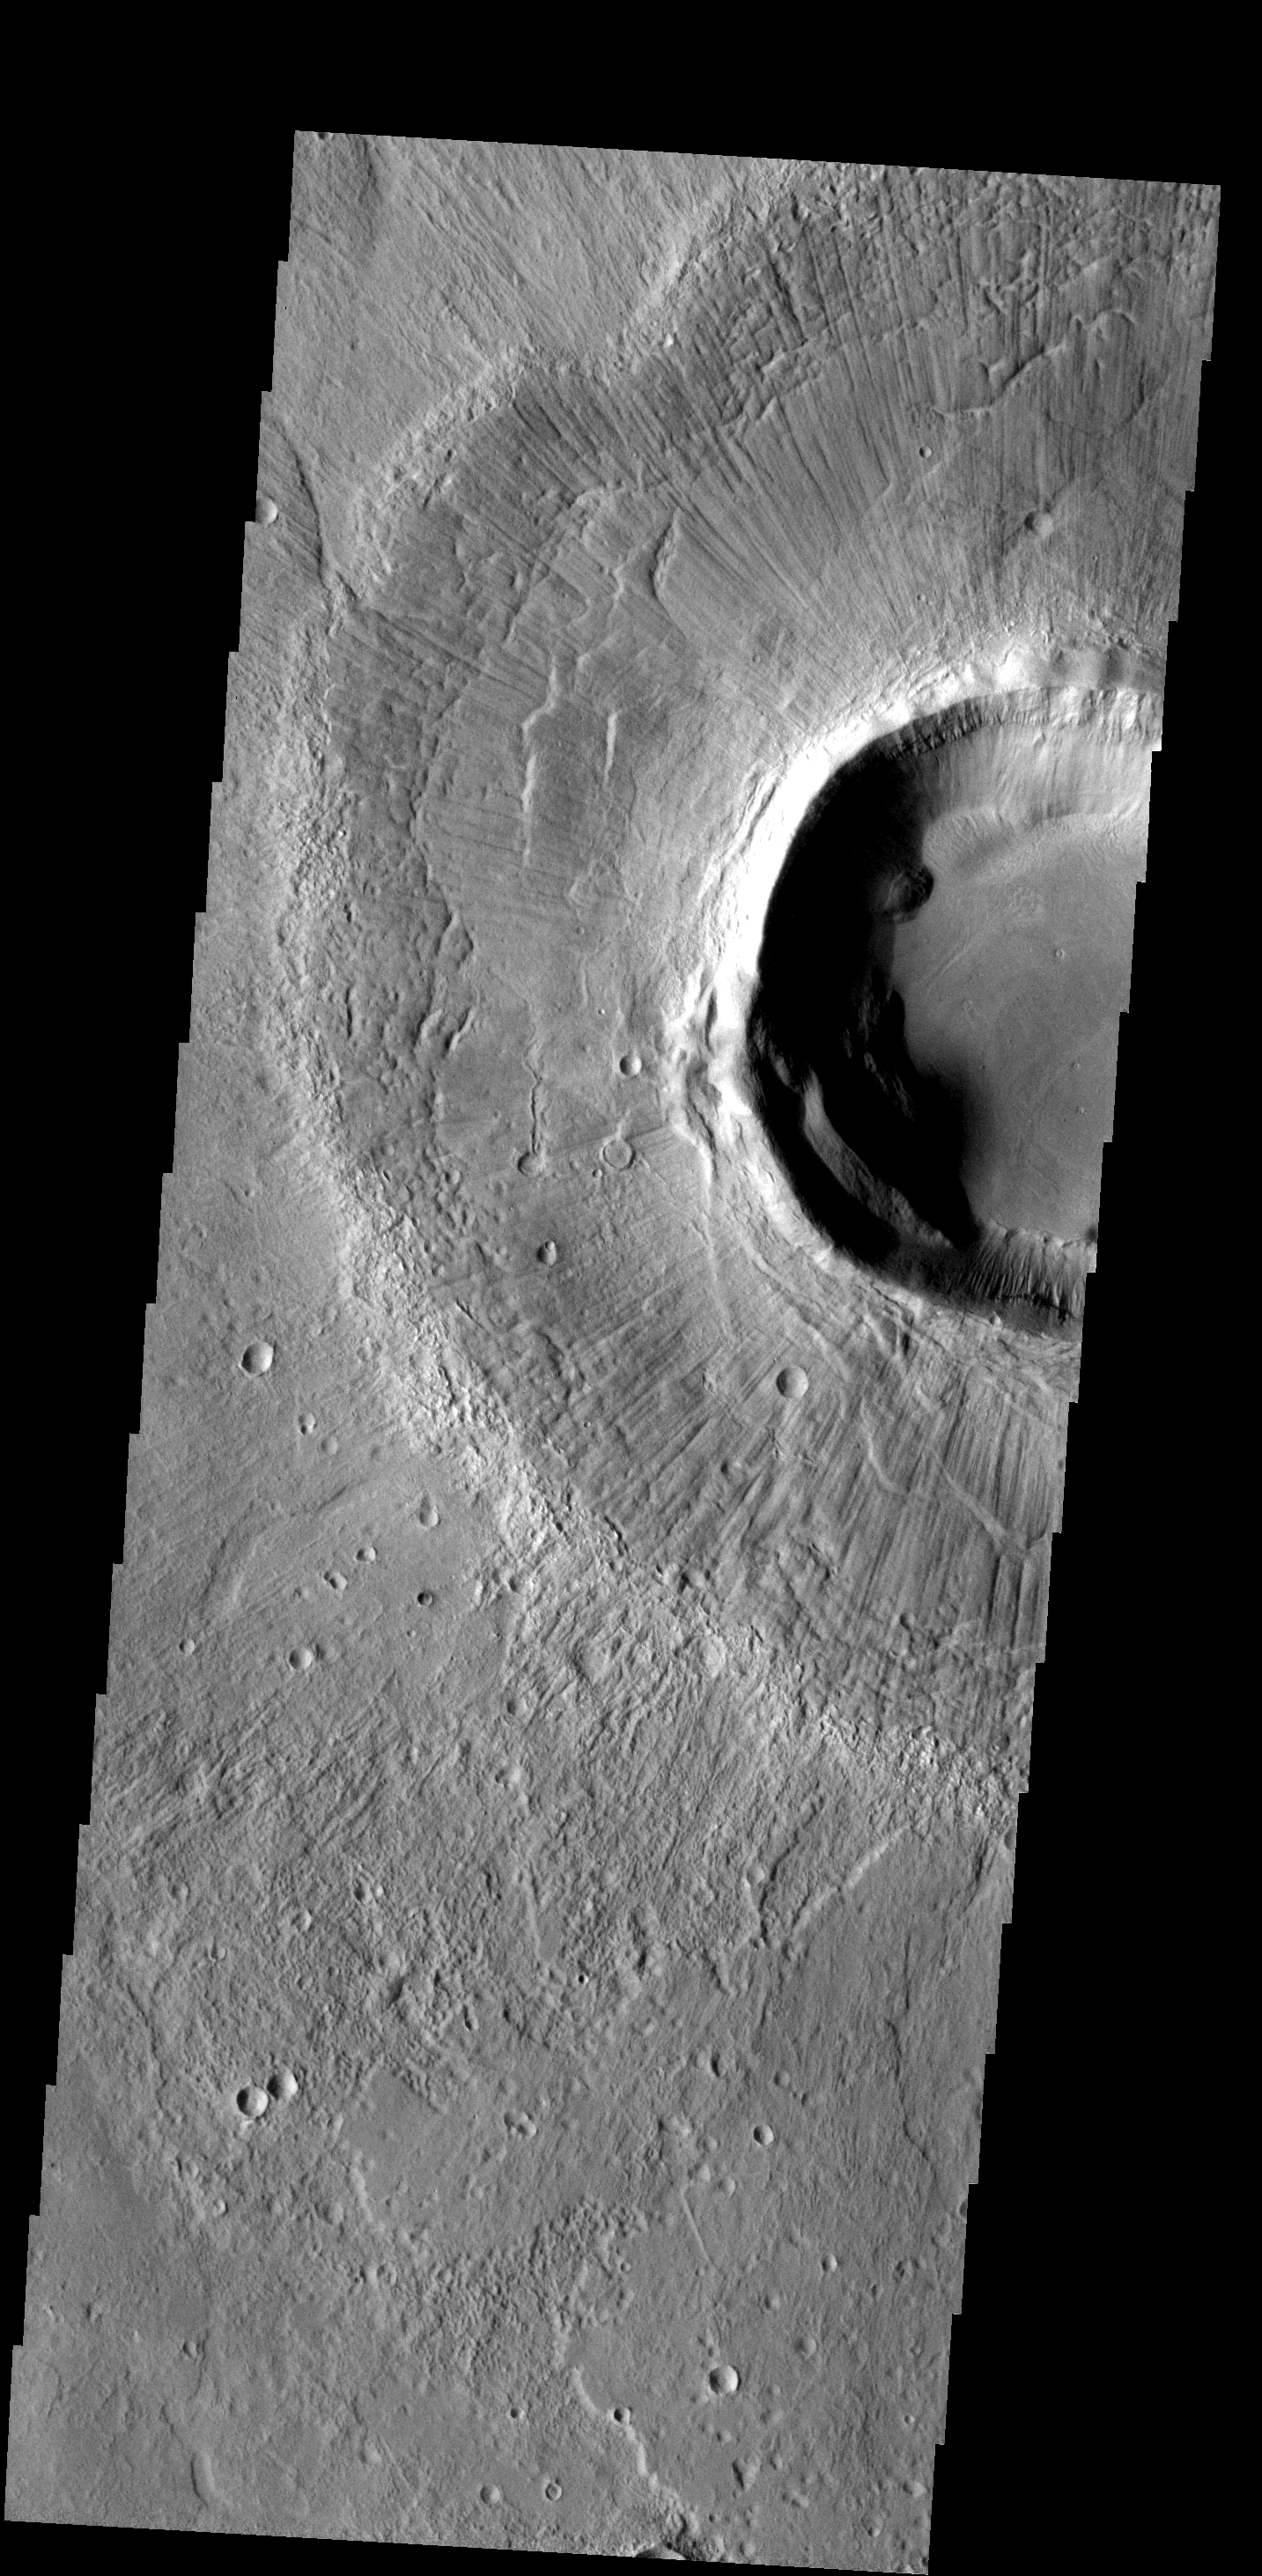

Radial Grooves

The surface of the ejecta surrounding this crater is scored with fine radial grooves. The grooves were formed during the impact event.

Image information: VIS instrument. Latitude 34.8N, Longitude 102.4E. 19 meter/pixel resolution.

Please see the THEMIS Data Citation Note for details on crediting THEMIS images.

Note: this THEMIS visual image has not been radiometrically nor geometrically calibrated for this preliminary release. An empirical correction has been performed to remove instrumental effects. A linear shift has been applied in the cross-track and down-track direction to approximate spacecraft and planetary motion. Fully calibrated and geometrically projected images will be released through the Planetary Data System in accordance with Project policies at a later time.

NASA’s Jet Propulsion Laboratory manages the 2001 Mars Odyssey mission for NASA’s Office of Space Science, Washington, D.C. The Thermal Emission Imaging System (THEMIS) was developed by Arizona State University, Tempe, in collaboration with Raytheon Santa Barbara Remote Sensing. The THEMIS investigation is led by Dr. Philip Christensen at Arizona State University. Lockheed Martin Astronautics, Denver, is the prime contractor for the Odyssey project, and developed and built the orbiter. Mission operations are conducted jointly from Lockheed Martin and from JPL, a division of the California Institute of Technology in Pasadena.

Credit: NASA/JPL/ASU